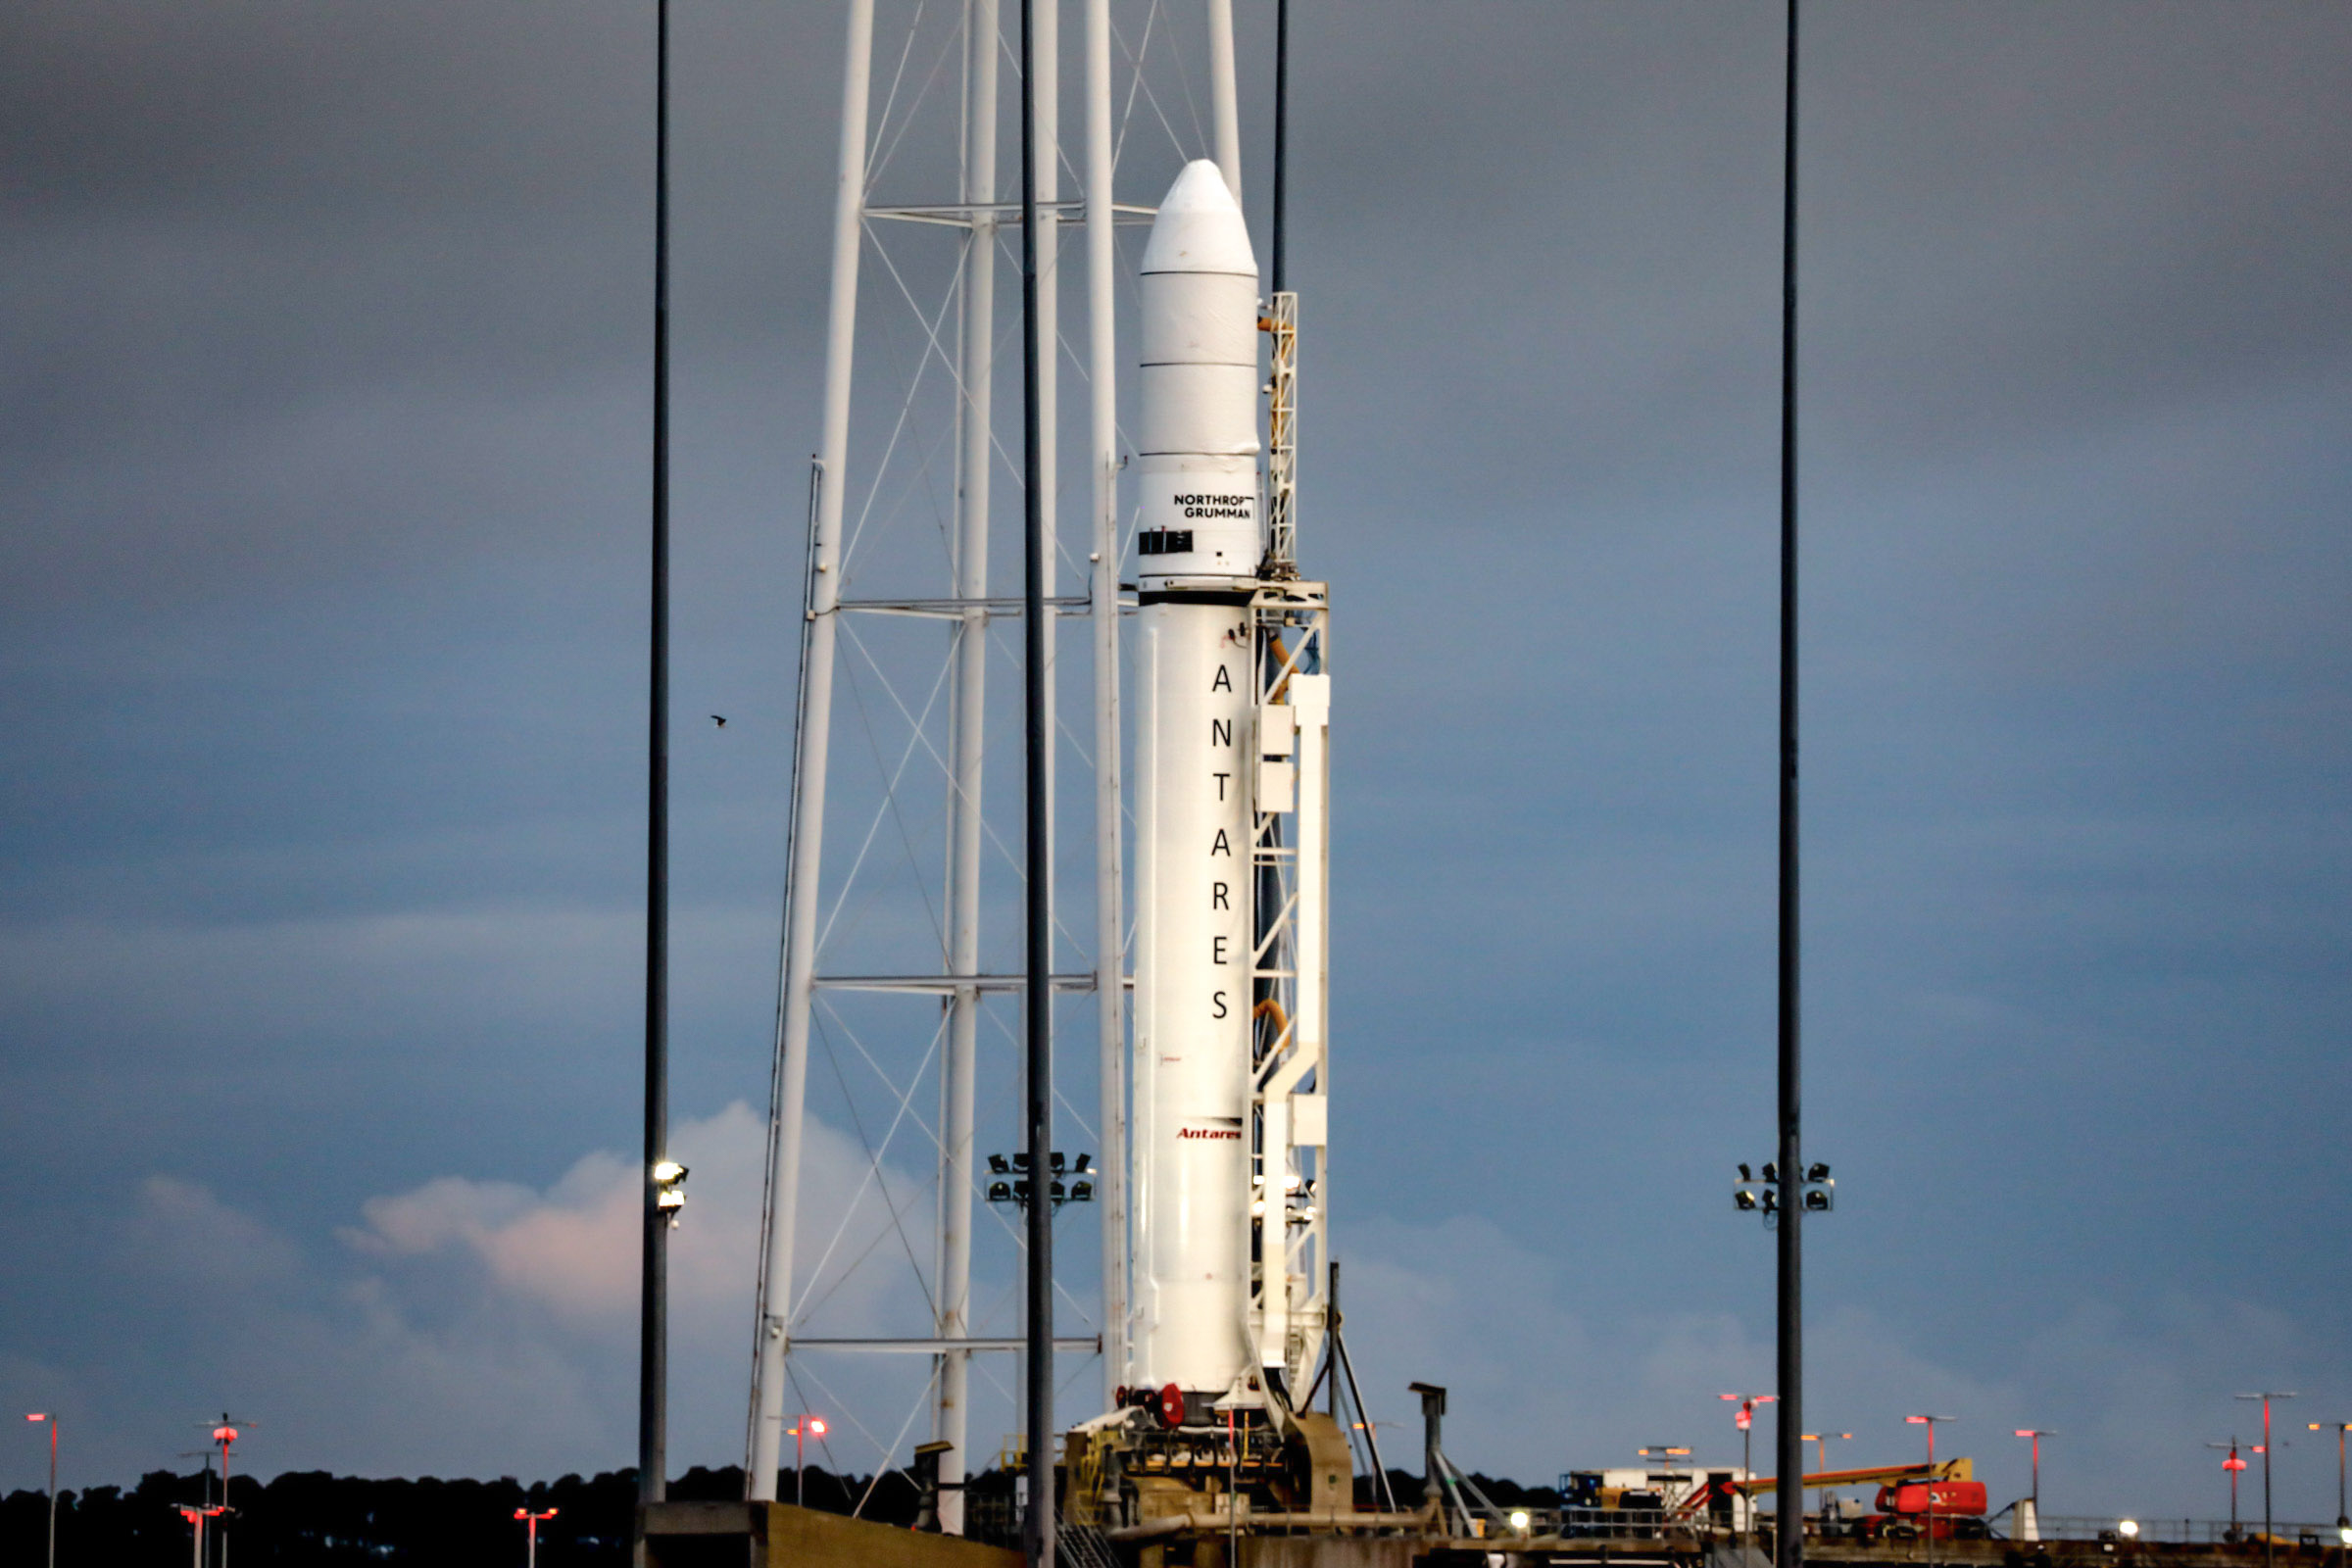

A Northrop Grumman Antares rocket carrying a Cygnus resupply spacecraft is seen at sunrise on the Mid-Atlantic Regional Spaceport’s Pad-0A, Aug. 7, 2021, at NASA's Wallops Flight Facility in Virginia. Northrop Grumman’s 16th contracted cargo resupply mission with NASA to the International Space Station will deliver nearly 8,200 pounds of science and research, crew supplies and vehicle hardware to the orbital laboratory and its crew. Northrop Grumman named the NG CRS-16 Cygnus spacecraft after NASA astronaut Ellison Onizuka, in honor of his prominence as the first Asian American astronaut. Onizuka was hired in 1978 in the first class of diverse astronauts, and his first spaceflight was aboard space shuttle Discovery in January 1985 for STS-51-C. He lost his life aboard the space shuttle Challenger in 1986. Launch is scheduled for 5:56 p.m. EDT, Tuesday, Aug. 10, 2021.

Credit: NASA/Terry Zaperach